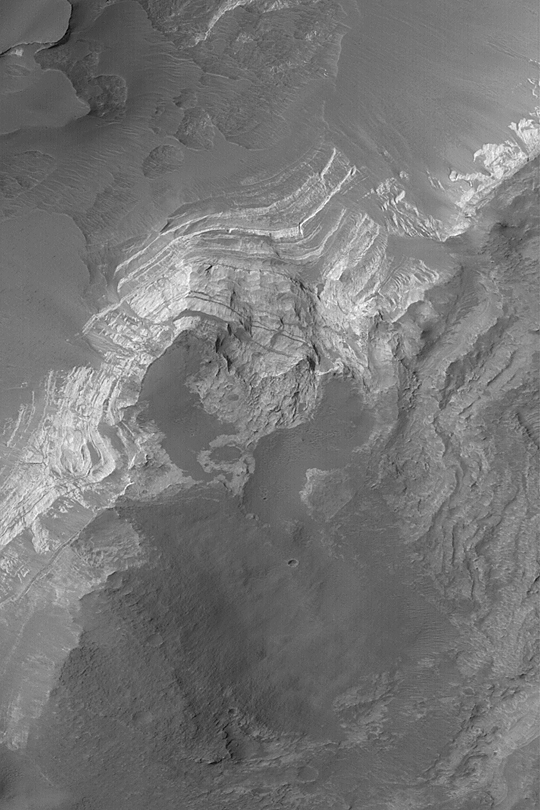

Cliff in Terby Crater

MGS MOC Release No. MOC2-436, 29 July 2003

Terby Crater was once filled with layered, sedimentary rock. Over time, these materials have been eroded to form a dazzling array of cliffs and layered outcrops. This Mars Global Surveyor (MGS) Mars Orbiter Camera (MOC) picture shows a layered cliff facing toward the northwest (toward upper left). Dark debris has slid down the west-facing slopes of the cliff. A visitor to Terby Crater would be greeted by vistas reminiscent of some of the national parks in the southwestern United States. This March 2003 picture is located near 27.7°S, 285.5°W; it is illuminated by sunlight from the upper left. The picture covers an area 3 km (1.9 mi) across.

Credit: NASA/JPL/Malin Space Science Systems